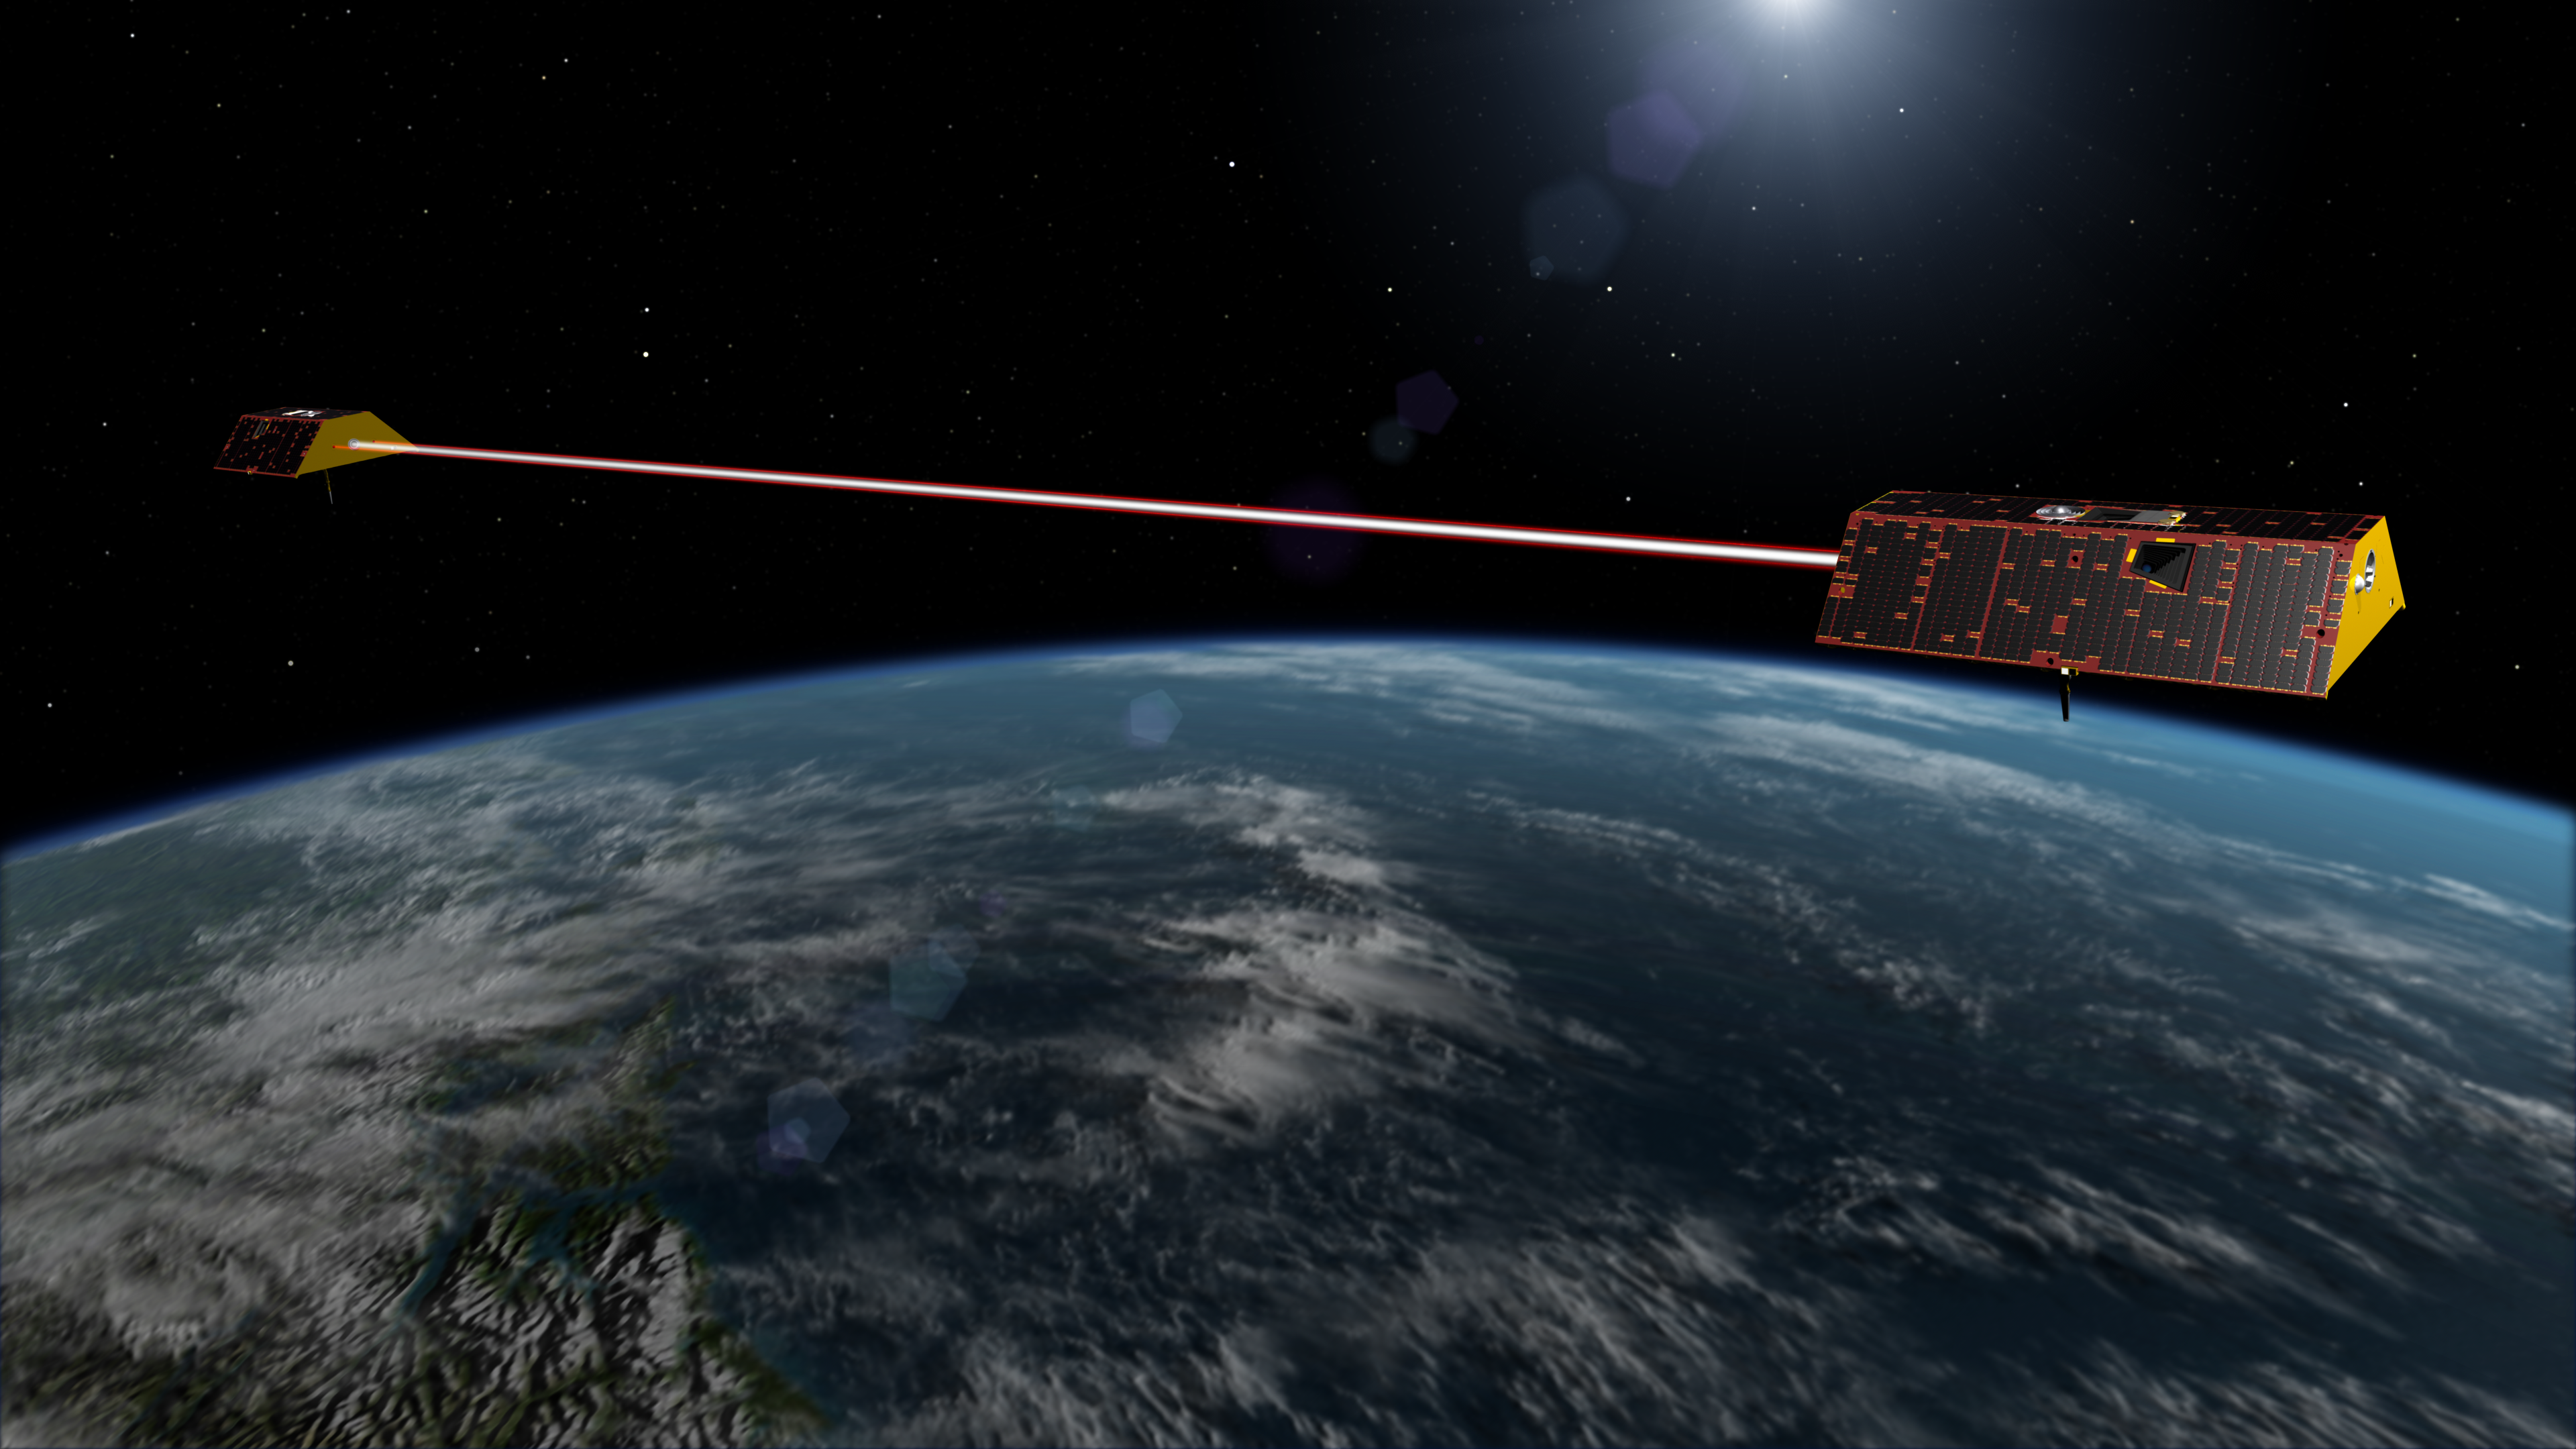

GRACE Follow-On Satellites (Artist’s Concept)

Illustration of the twin spacecraft of the NASA/German Research Centre for Geosciences (GFZ) Gravity Recovery and Climate Experiment Follow-On (GRACE-FO) mission. GRACE-FO will continue tracking the evolution of Earth’s water cycle by monitoring changes in the distribution of mass on Earth.

GRACE-FO continues a successful partnership between NASA and Germany’s GFZ, with participation by the German Aerospace Center (DLR). JPL manages the mission for NASA’s Science Mission Directorate in Washington.

Credit: NASA/JPL-Caltech